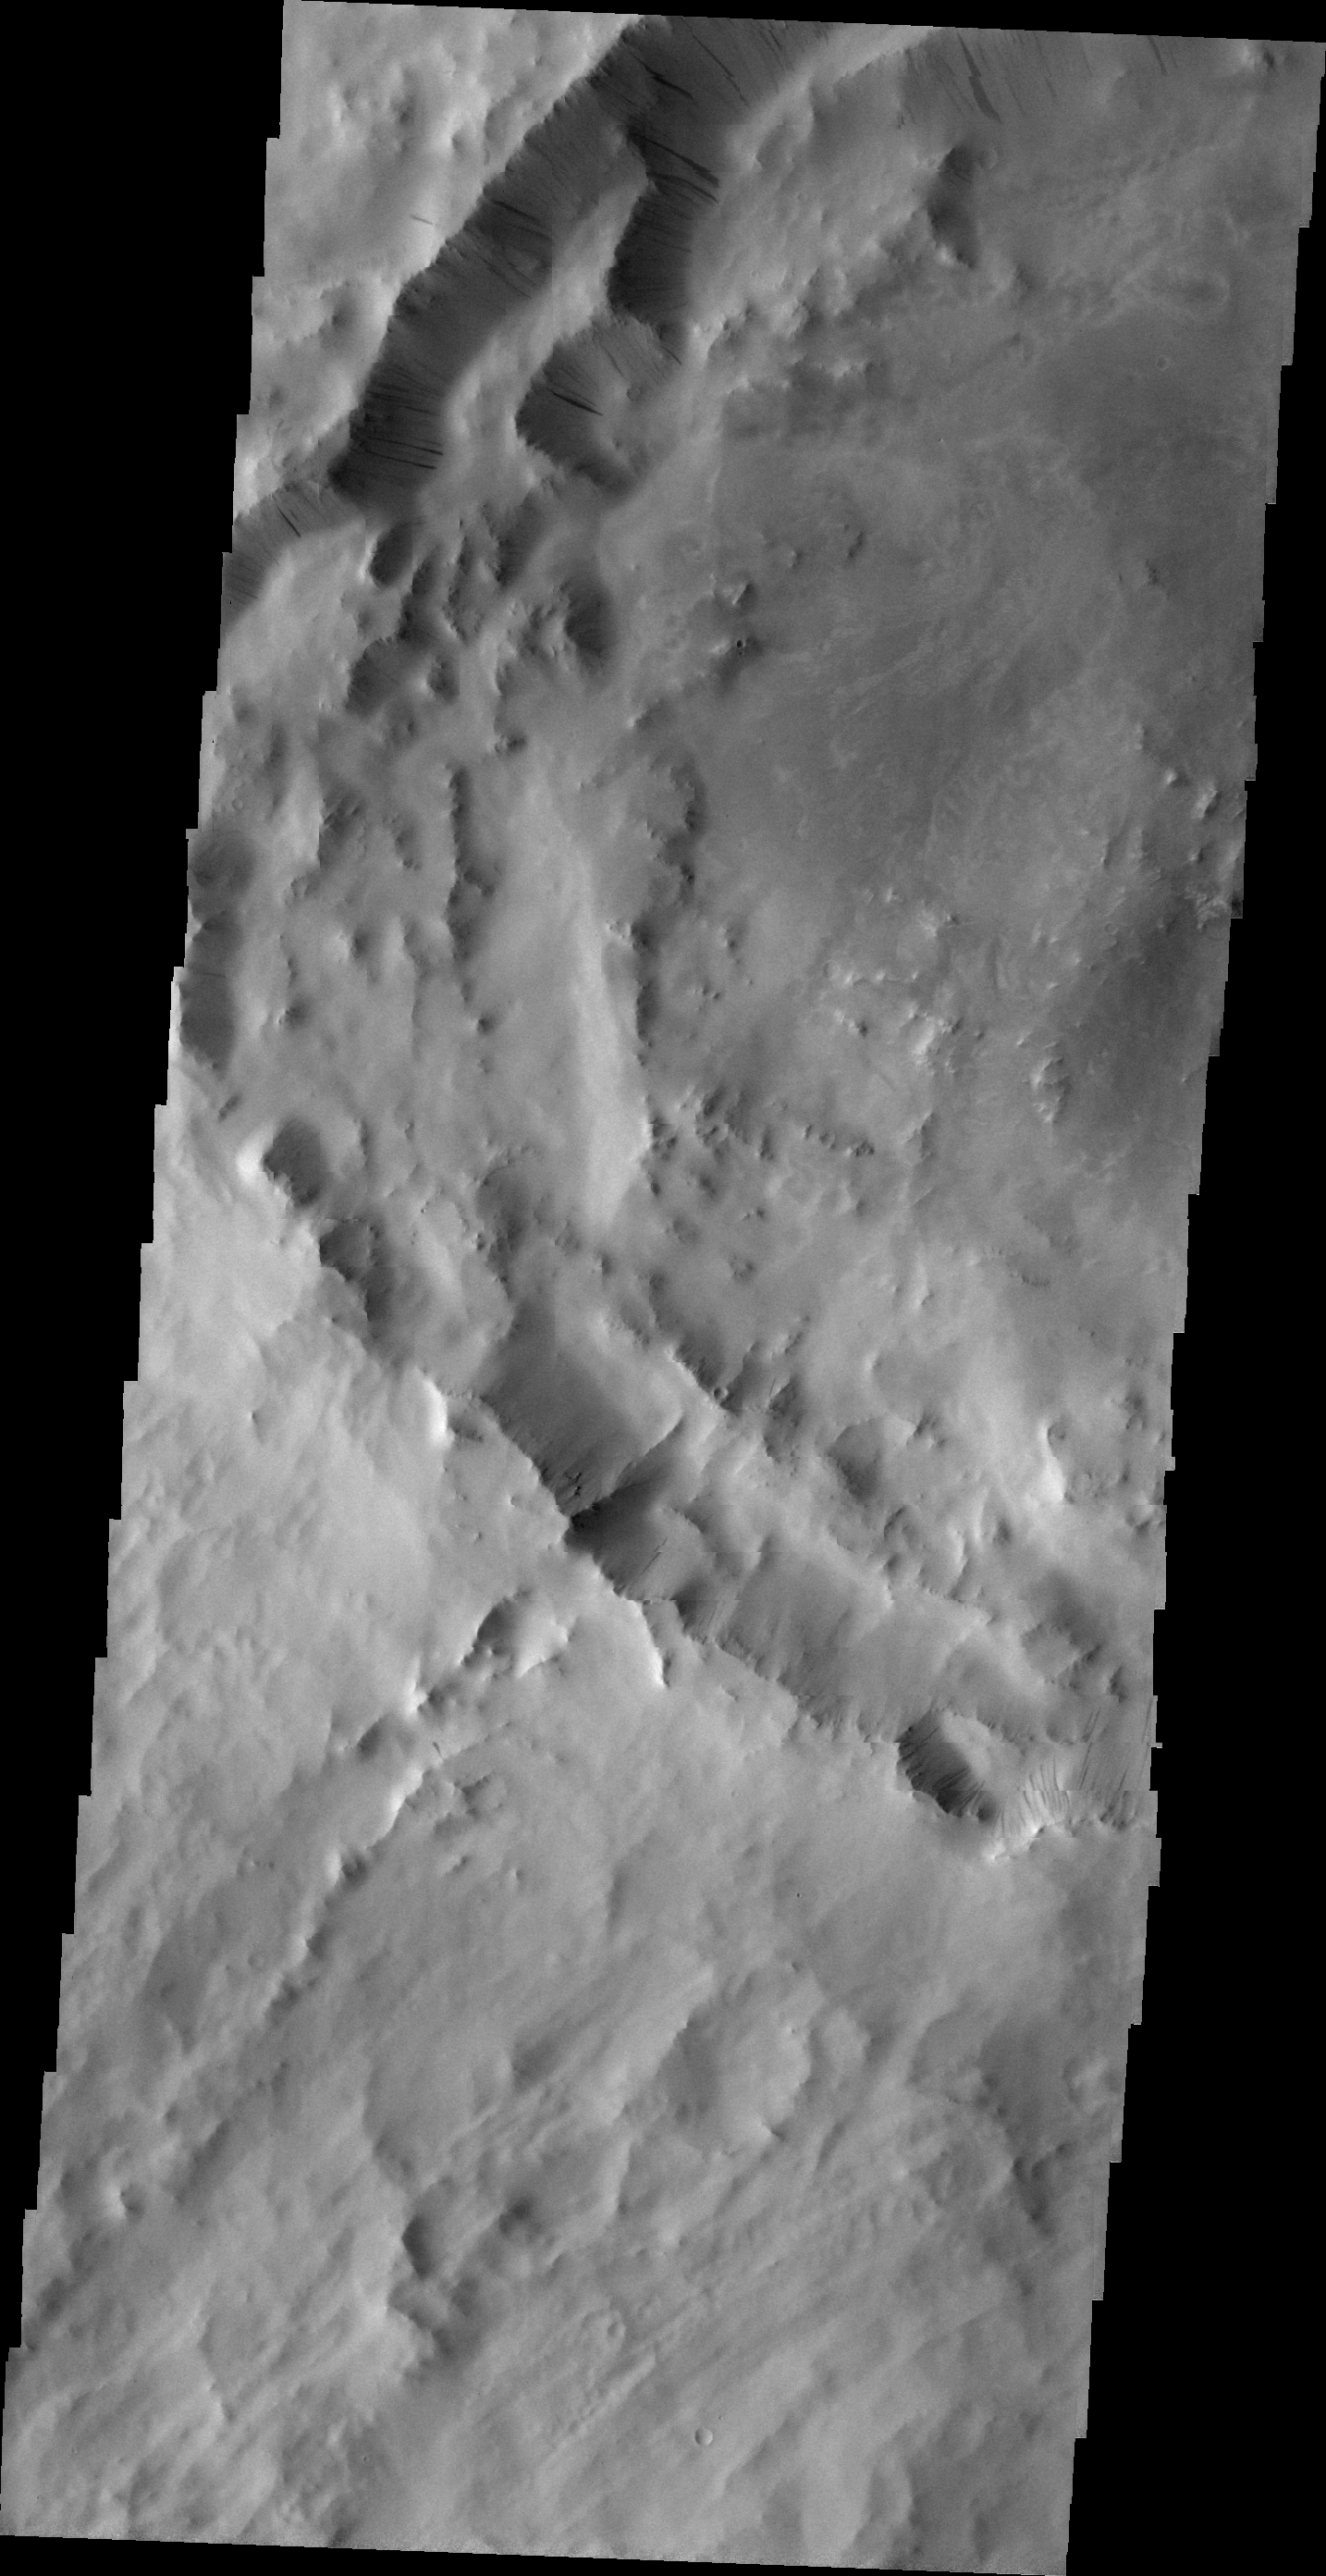

Dark Slope Streaks

Numerous dark slope streaks mark the rim of this unnamed crater located on the rim of Henry Crater.

Image information: VIS instrument. Latitude 9.7N, Longitude 21.9E. 21 meter/pixel resolution.

Please see the THEMIS Data Citation Note for details on crediting THEMIS images.

Note: this THEMIS visual image has not been radiometrically nor geometrically calibrated for this preliminary release. An empirical correction has been performed to remove instrumental effects. A linear shift has been applied in the cross-track and down-track direction to approximate spacecraft and planetary motion. Fully calibrated and geometrically projected images will be released through the Planetary Data System in accordance with Project policies at a later time.

NASA’s Jet Propulsion Laboratory manages the 2001 Mars Odyssey mission for NASA’s Office of Space Science, Washington, D.C. The Thermal Emission Imaging System (THEMIS) was developed by Arizona State University, Tempe, in collaboration with Raytheon Santa Barbara Remote Sensing. The THEMIS investigation is led by Dr. Philip Christensen at Arizona State University. Lockheed Martin Astronautics, Denver, is the prime contractor for the Odyssey project, and developed and built the orbiter. Mission operations are conducted jointly from Lockheed Martin and from JPL, a division of the California Institute of Technology in Pasadena.

Credit: NASA/JPL/ASU